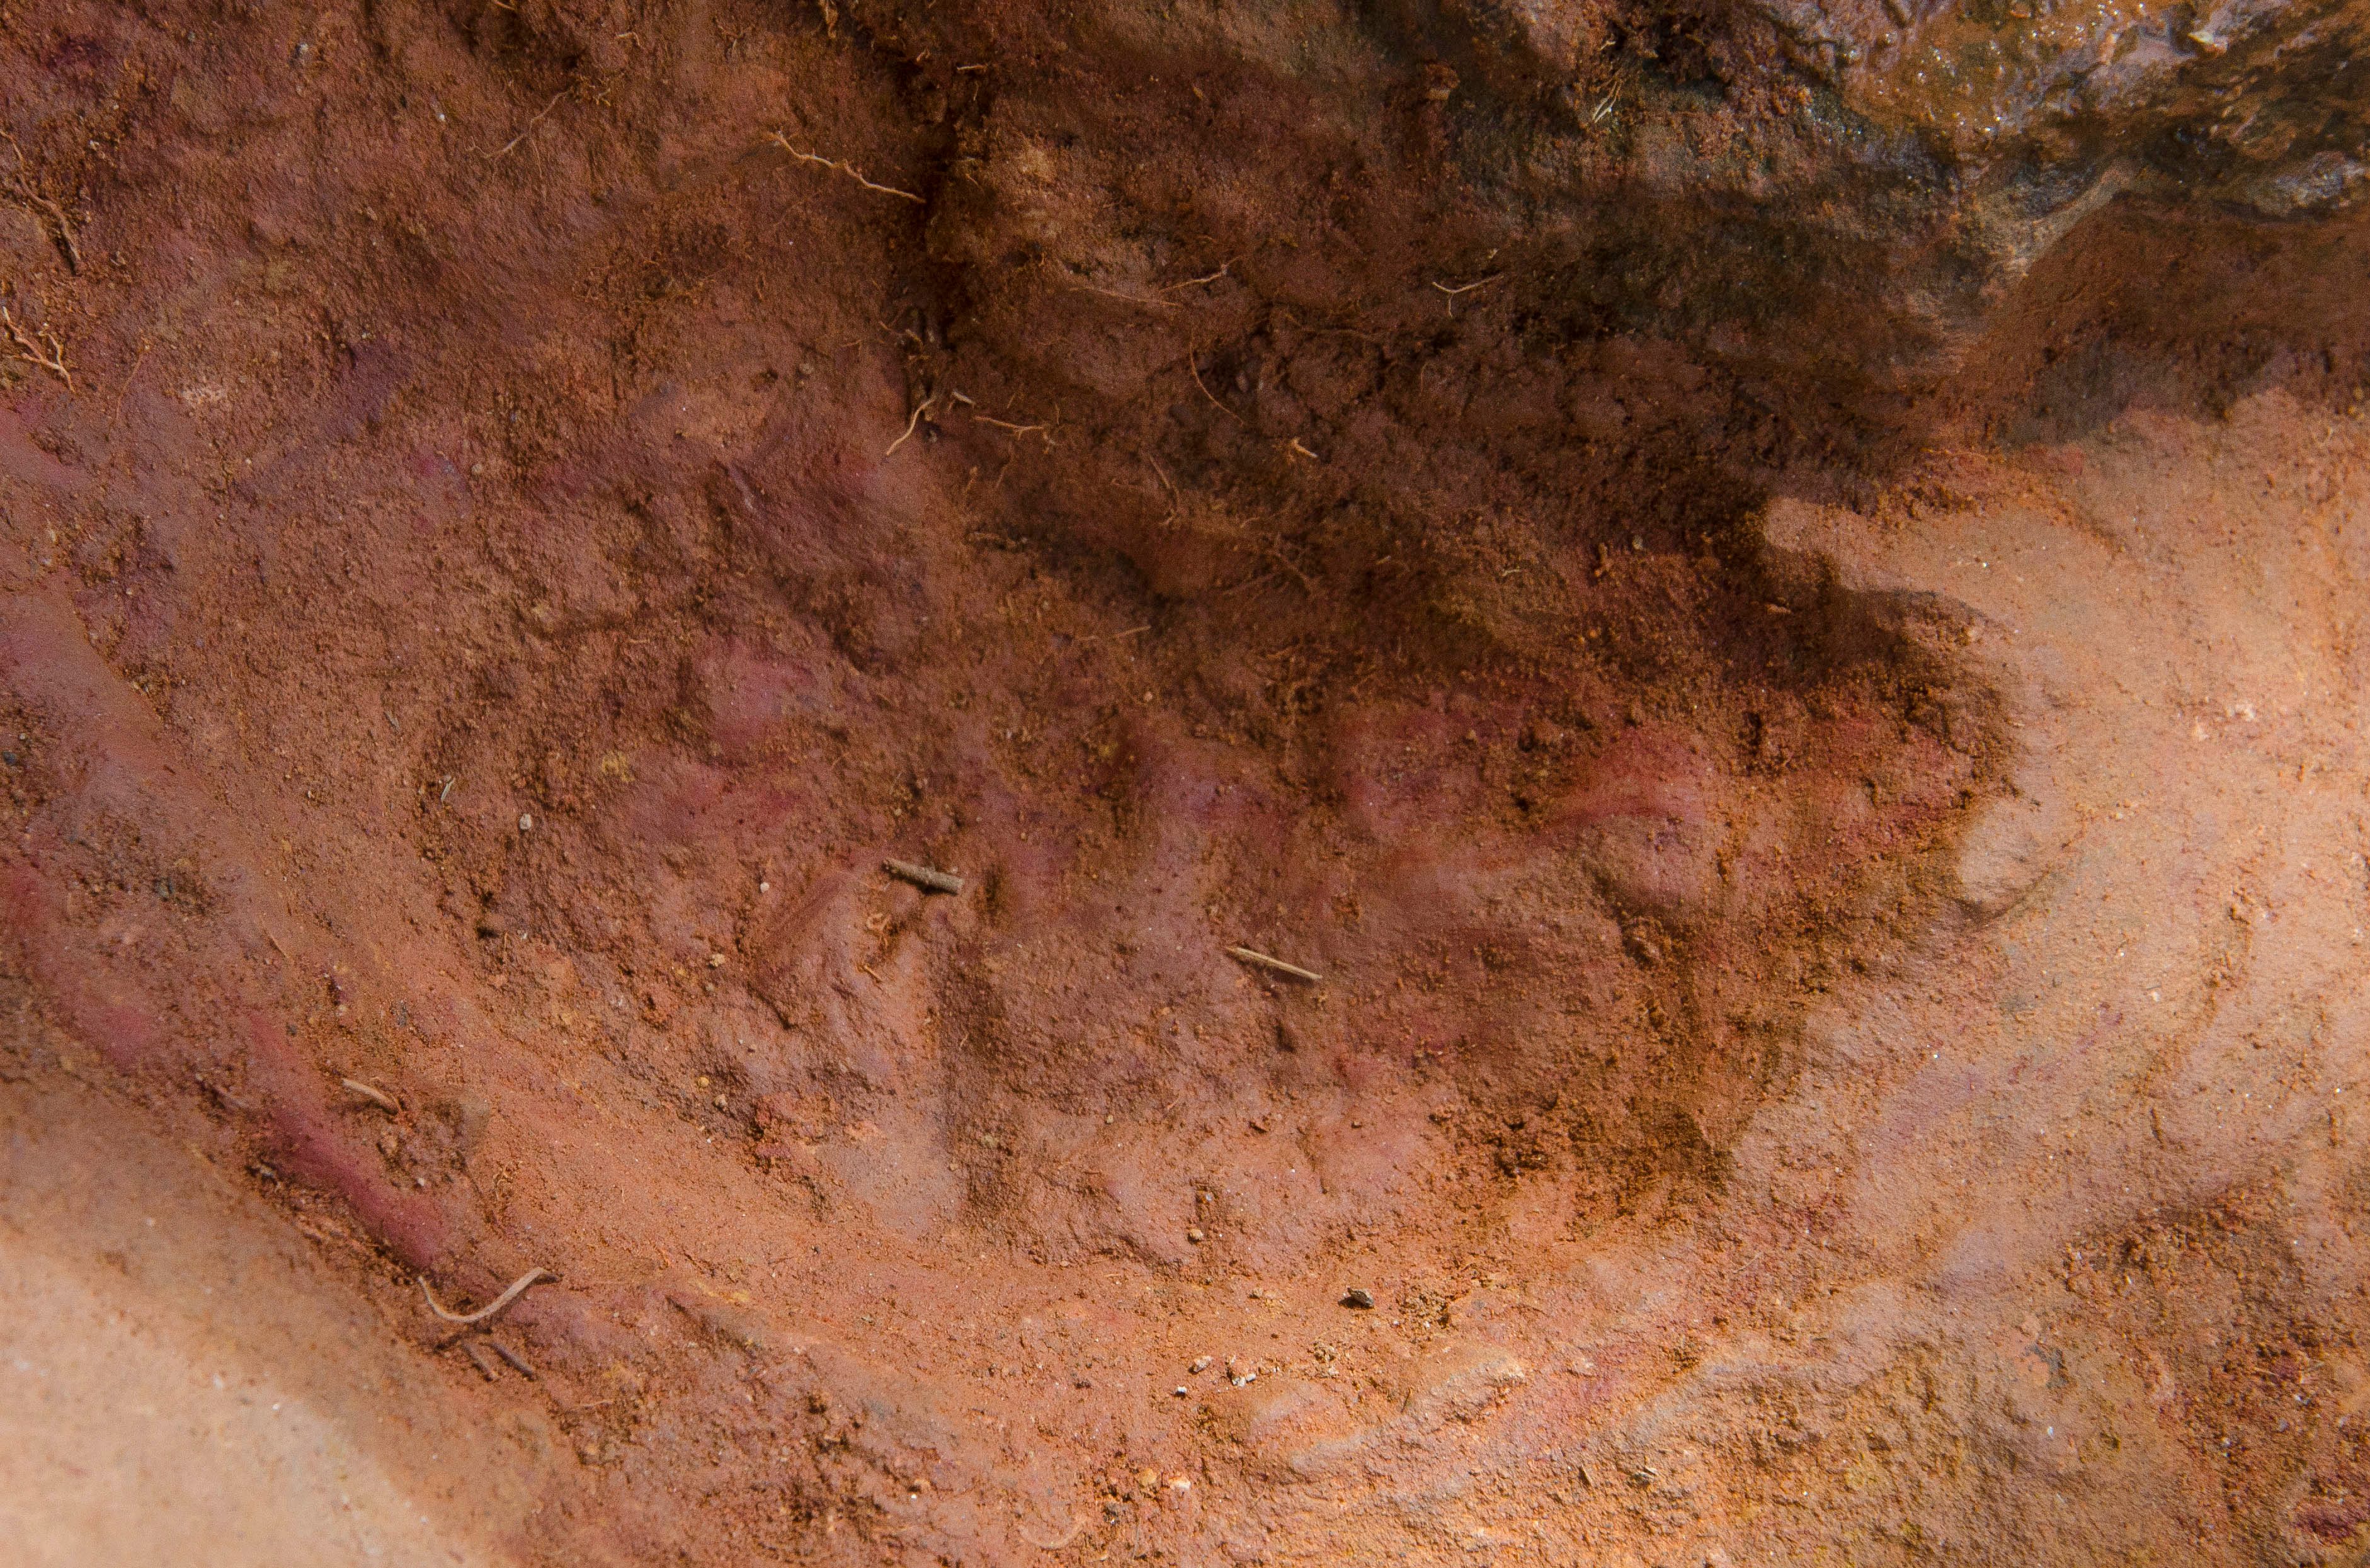

Nodosaur Footprint Verified - Detail of Baby Footprint

Not one, but two nodosaurs passed through the Goddard campus 110 to 112 million years ago, a USGS paleontologist confirmed. Pictured here the second track, overlapping the first, looks to be a young version of the same creature, perhaps following and sniffing along after, said Rob Weems, emeritus paleontologist and stratigrapher with the USGS. “It’s definitely a track.”

Credit: NASA/GSFC/Rebecca Roth